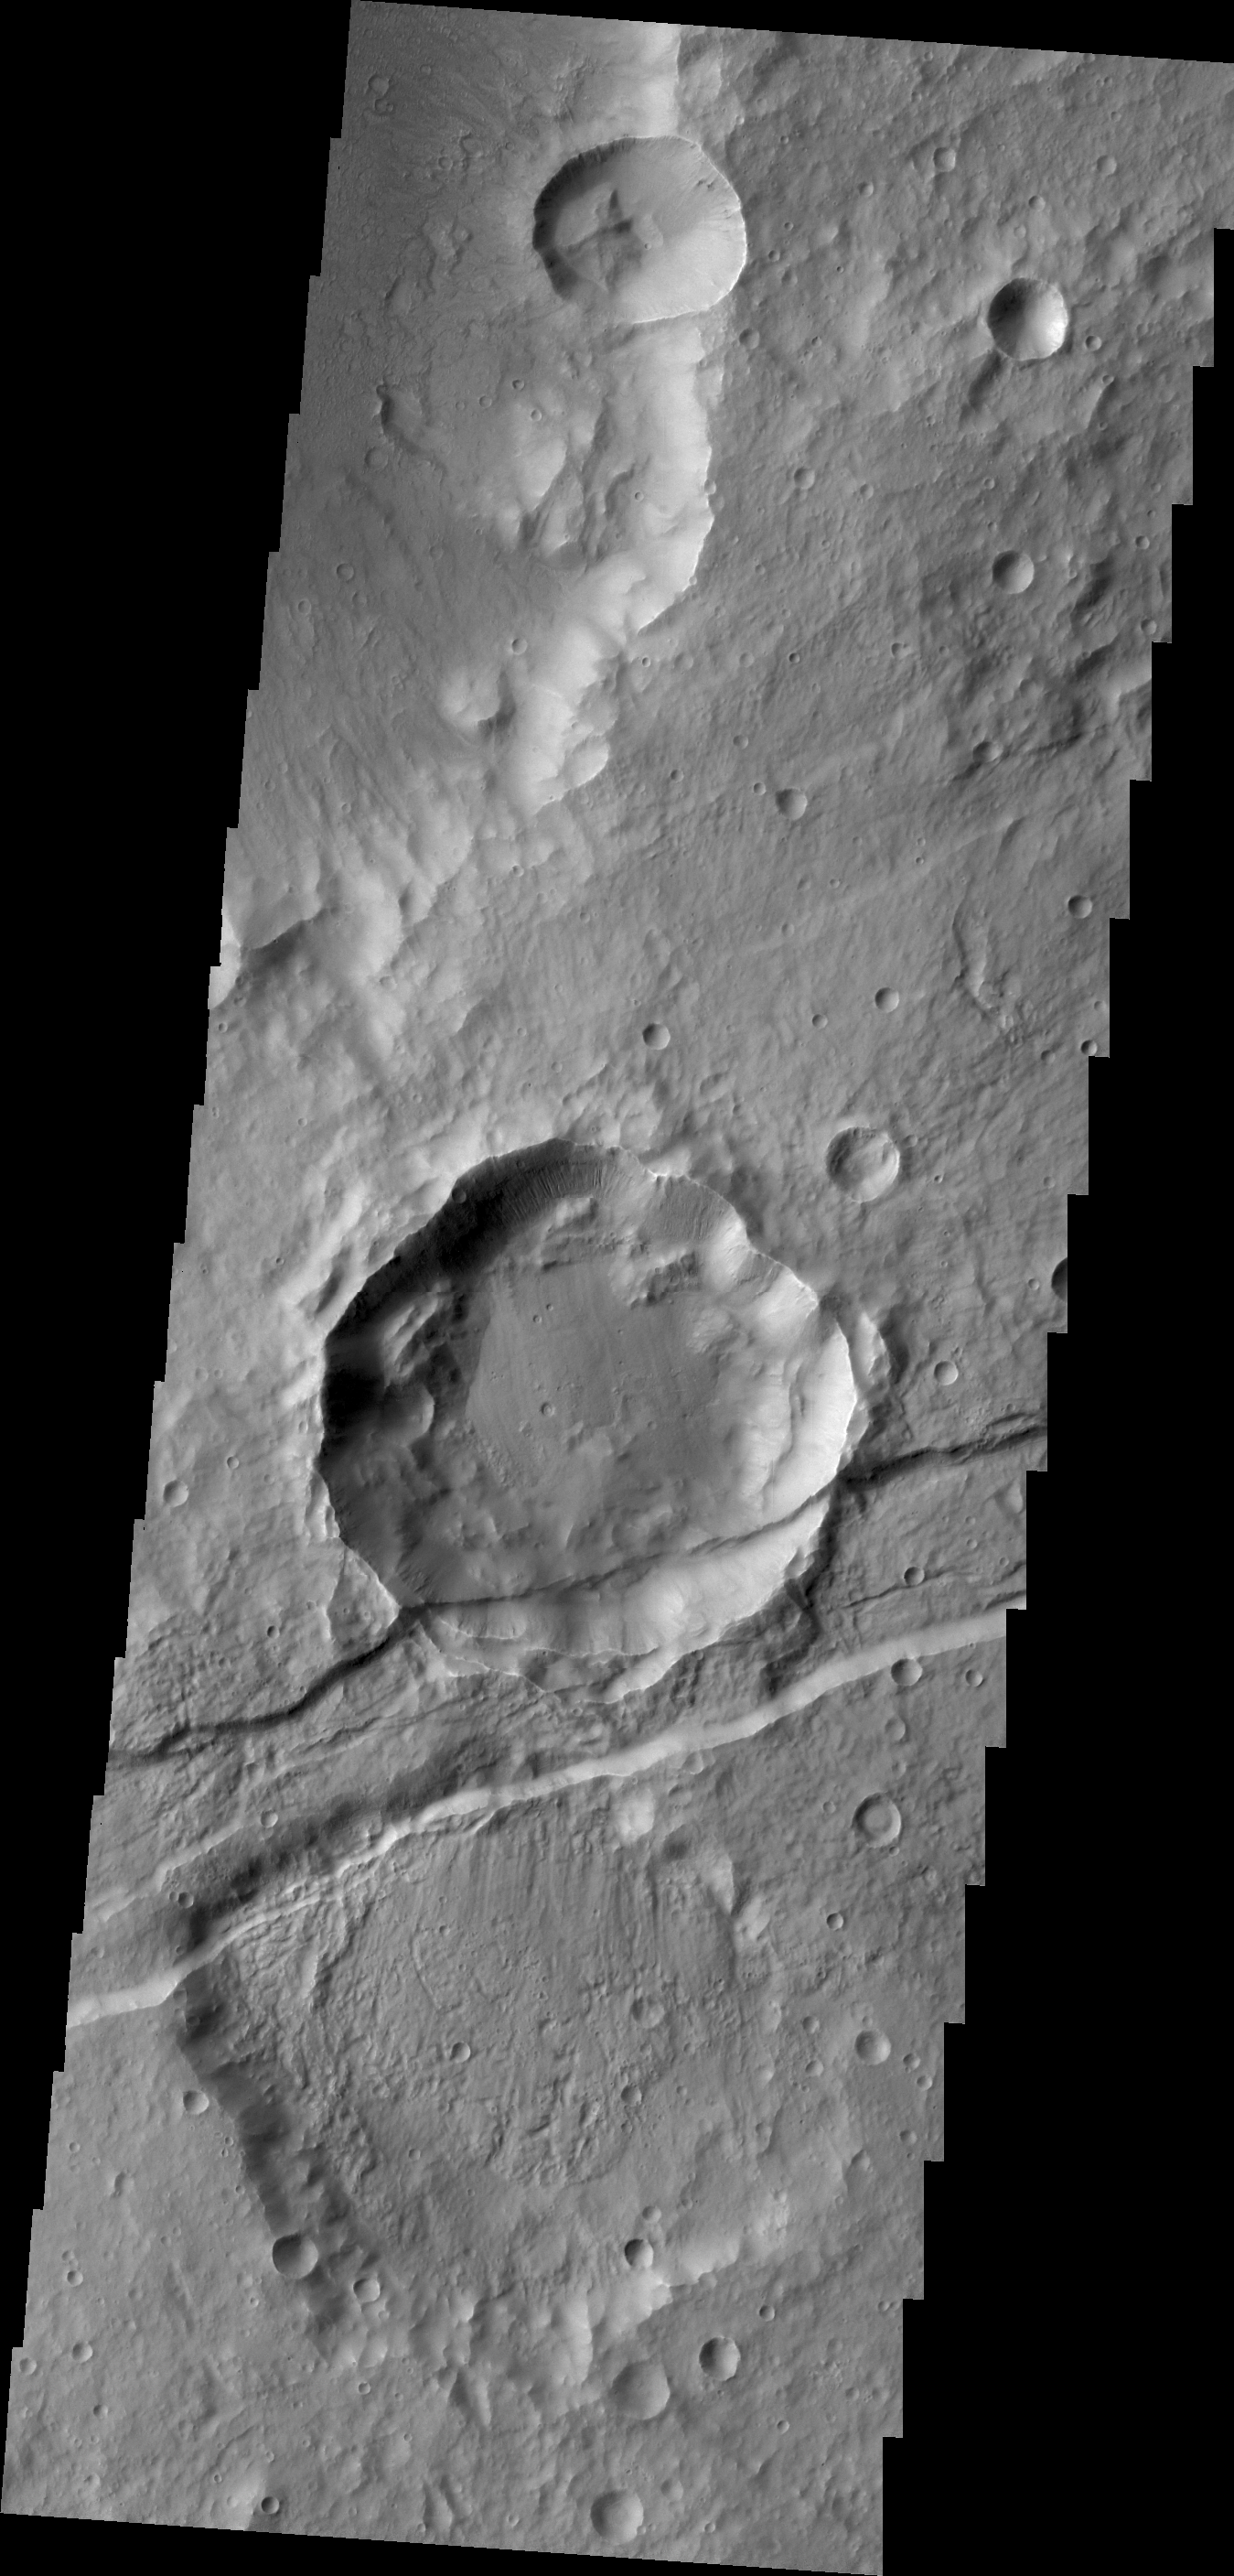

Sirenum Fossae

The downdropped block of surface seen in this VIS image is called a graben. The graben is younger than the crater, since the crater is cut by the graben.

Credit: NASA/JPL/ASU